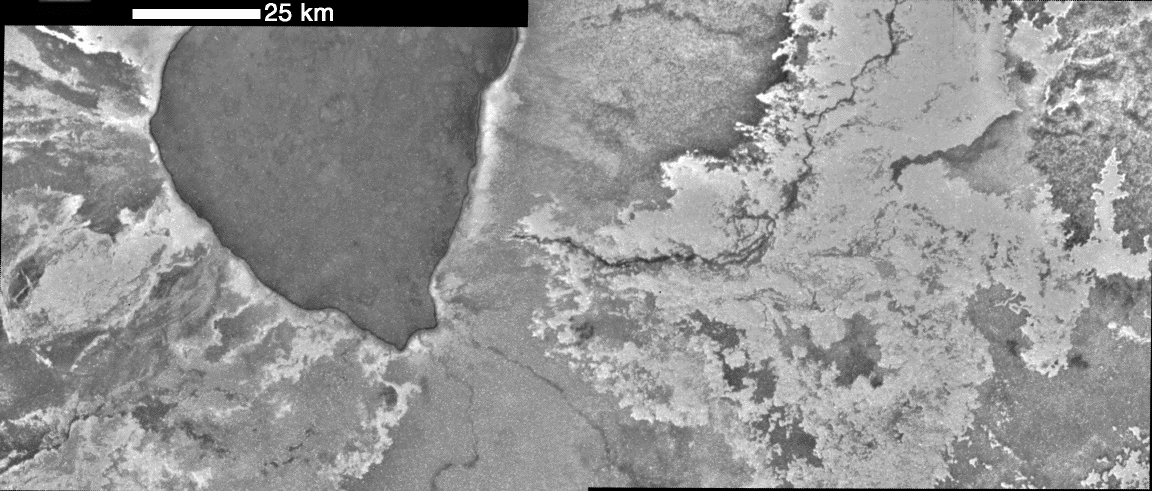

Bright Lava Flows at Emakong Patera, Io

NASA’s Galileo spacecraft observed this volcano, Emakong Patera, a large, dark caldera from which numerous bright flows extend out in all directions, on November 25, 1999. Unlike many of the other volcanoes on Io, high-temperature material has never been observed at Emakong. These high-resolution (150 meters, or 164 yards, per picture element) images revealing the intricate nature of the lava flows were taken during Galileo’s 25th orbit.

A bright flow emanates to the southeast of the caldera and spreads eastward. A dark channel runs through the flow and may have fed it as it grew. The margins of this bright flow are convoluted, indicating that the lava was able to move through narrow topographic constrictions, or that inexperienced numerous small breakouts. These observations are consistent with a low-viscosity liquid. A contender for the composition of this bright, low-viscosity lava is sulfur. While Galileo has frequently detected high-temperature silicate lava flows, sulfur flows may also be a major component of the surface. Fresh bright flows cover about two-percent of the surface, similar to the coverage by dark flows.

The images were taken at a distance of 15,000 kilometers (9,400 miles) from Io. North is 13 degrees to the left of up. The Jet Propulsion Laboratory, Pasadena, CA manages the mission for NASA’s Office of Space Science, Washington, DC. JPL is a division of the California Institute of Technology, Pasadena, CA.

Credit: NASA/JPL/University of Arizona